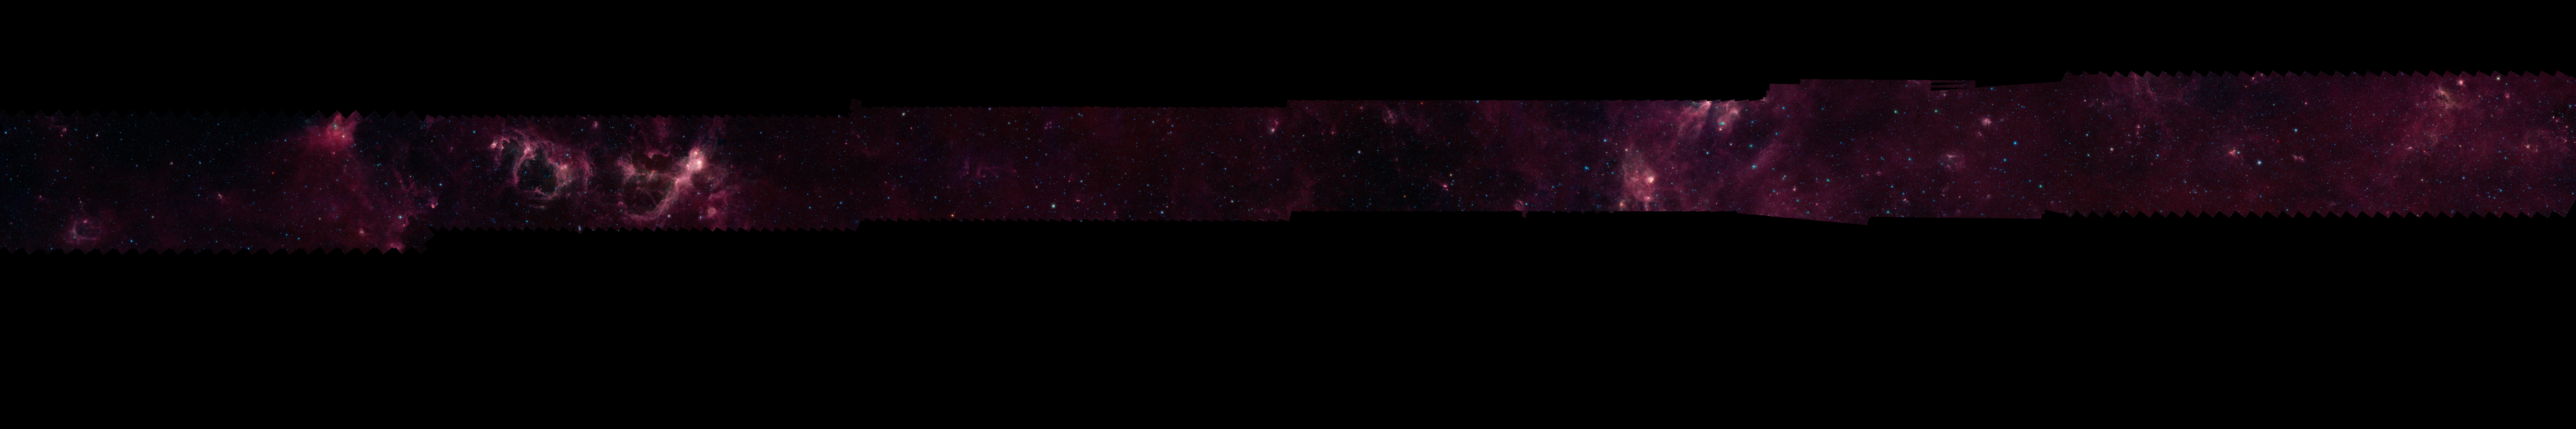

GLIMPSE 360 Longitude 120

Each of these panels shows 60 degrees of Spitzer's new 360-degree infrared view of our Milky Way Galaxy. The full 360-degree mosaic comes primarily from the GLIMPSE360 project, which stands for Galactic Legacy Mid-Plane Survey Extraordinaire. It consists of more than 2 million snapshots taken in infrared light over ten years, beginning in 2003 when Spitzer launched.

This infrared view reveals much more of the galaxy than can be seen in visible-light views. Whereas visible light is blocked by dust, infrared light from stars and other objects can travel through dust to reach Spitzer's detectors. For instance, when looking up at our night skies, we see stars that are an average of 1,000 light-years away; the rest are hidden. In Spitzer's mosaic, light from stars throughout the galaxy -- which stretches 100,000 light-years across -- shines through. The full 360-degree picture covers only about three percent of the sky, but includes more than half of the galaxy's stars and the majority of its star formation activity.

Blue stars seen in these images are relatively close to us, while the red color shows dusty areas of star formation. Throughout the galaxy, tendrils, bubbles and sculpted dust structures are apparent. These are the result of massive stars blasting out winds and radiation. Stellar clusters deeply embedded in gas and dust, green jets and other features related to the formation of young stars can also be seen for the first time. Dark filaments that show up in stark contrast to the bright background are areas of thick, cold dust that not even infrared light can penetrate.

For the full resolution view of this image, see http://www.spitzer.caltech.edu/glimpse360/downloads. (Warning: these files are very large - approximately 600mb - 1gb each)

Credit: NASA/JPL-Caltech/GLIMPSE Team